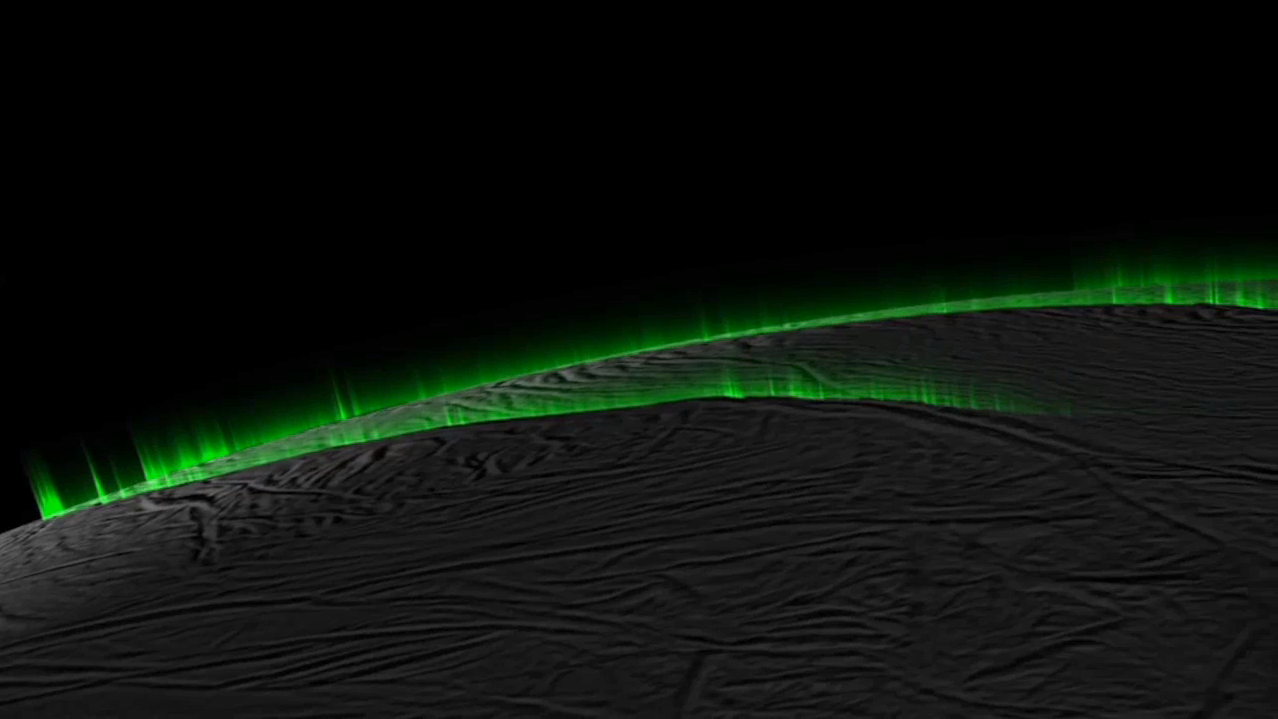

Icy Curtain Eruptions on Enceladus Create an Illusion of Discrete Jets (Simulation)

Recent research suggests much of the eruption activity on the surface of Saturn’s moon Enceladus could be in the form of broad, curtain-like eruptions, rather than discrete jets.

This simulation, which begins and ends with a real image from NASA’s Cassini spacecraft, demonstrates how the appearance of discrete jets could be an optical illusion that varies based on viewing geometry. As the perspective rotates around Enceladus’ south pole, “phantom” jets seem to appear and disappear.

The researchers involved in the study think some prominent jets likely are what they appear to be — meaning individual, discrete sources — but most of the activity seen in the images can be explained as curtain eruptions.

See PIA19061 for a related image.

The Cassini-Huygens mission is a cooperative project of NASA, the European Space Agency and the Italian Space Agency. NASA’s Jet Propulsion Laboratory, a division of the California Institute of Technology in Pasadena, manages the mission for NASA’s Science Mission Directorate, Washington. The Cassini orbiter and its two onboard cameras were designed, developed and assembled at JPL. The imaging operations center is based at the Space Science Institute in Boulder, Colo.

Credit: NASA/JPL-Caltech/SSI/PSI